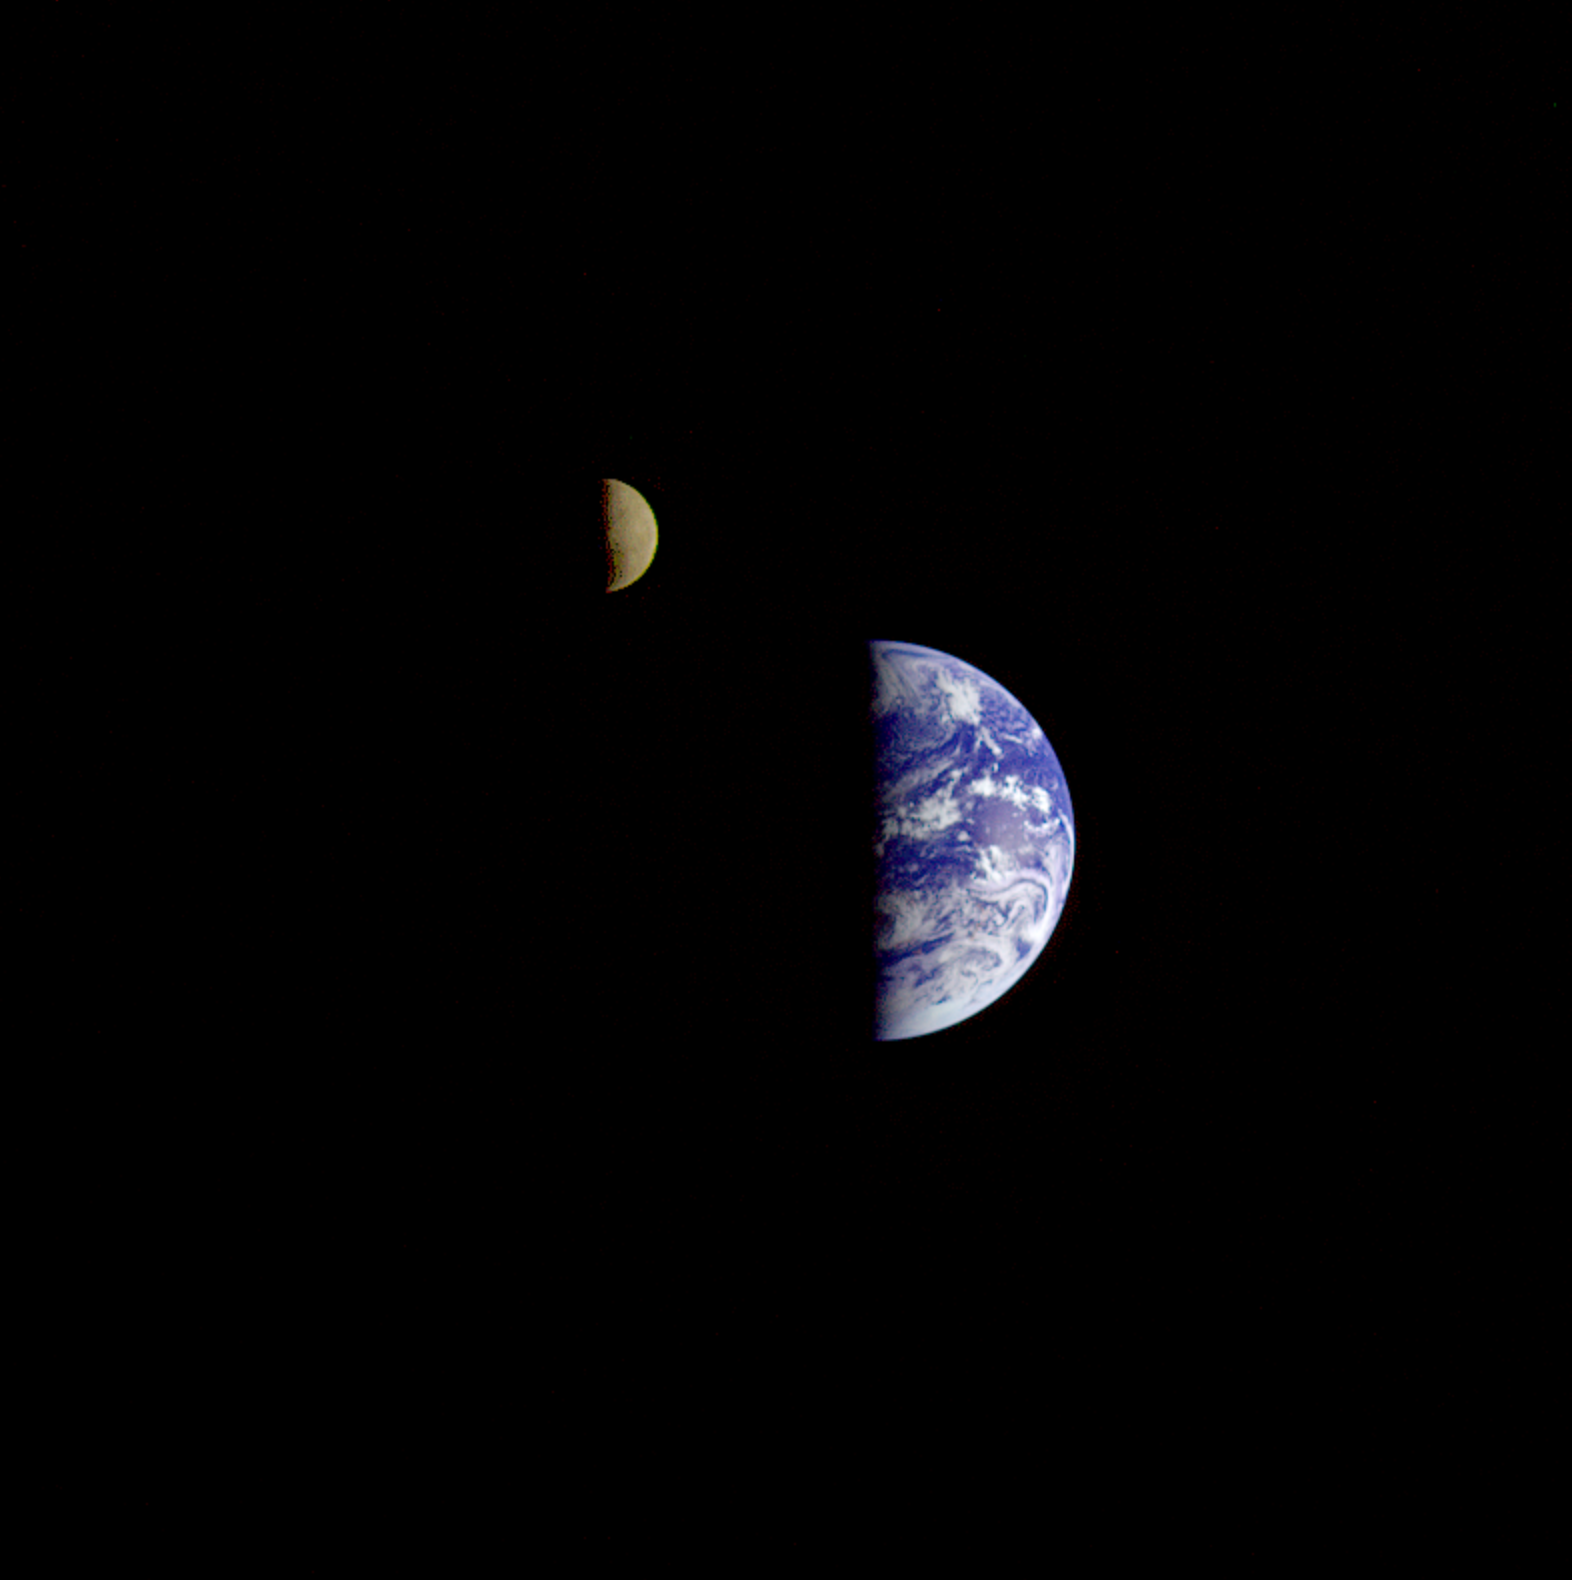

Earth – Moon Conjunction

On December 16, 1992, 8 days after its encounter with Earth, the Galileo spacecraft looked back from a distance of about 6.2 million kilometers (3.9 million miles) to capture this remarkable view of the Moon in orbit about Earth. The composite photograph was constructed from images taken through visible (violet, red) and near-infrared (1.0-micron) filters. The Moon is in the foreground; its orbital path is from left to right. Brightly colored Earth contrasts strongly with the Moon, which reacts only about one-third as much sunlight as our world. To improve the visibility of both bodies, contrast and color have been computer enhanced. At the bottom of Earth’s disk, Antarctica is visible through clouds. The Moon’s far side can also be seen. The shadowy indentation in the Moon’s dawn terminator–the boundary between its dark and lit sides–is the South Pole-Aitken Basin, one of the largest and oldest lunar impact features. This feature was studied extensively by Galileo during the first Earth flyby in December 1990.

Credit: NASA/JPL